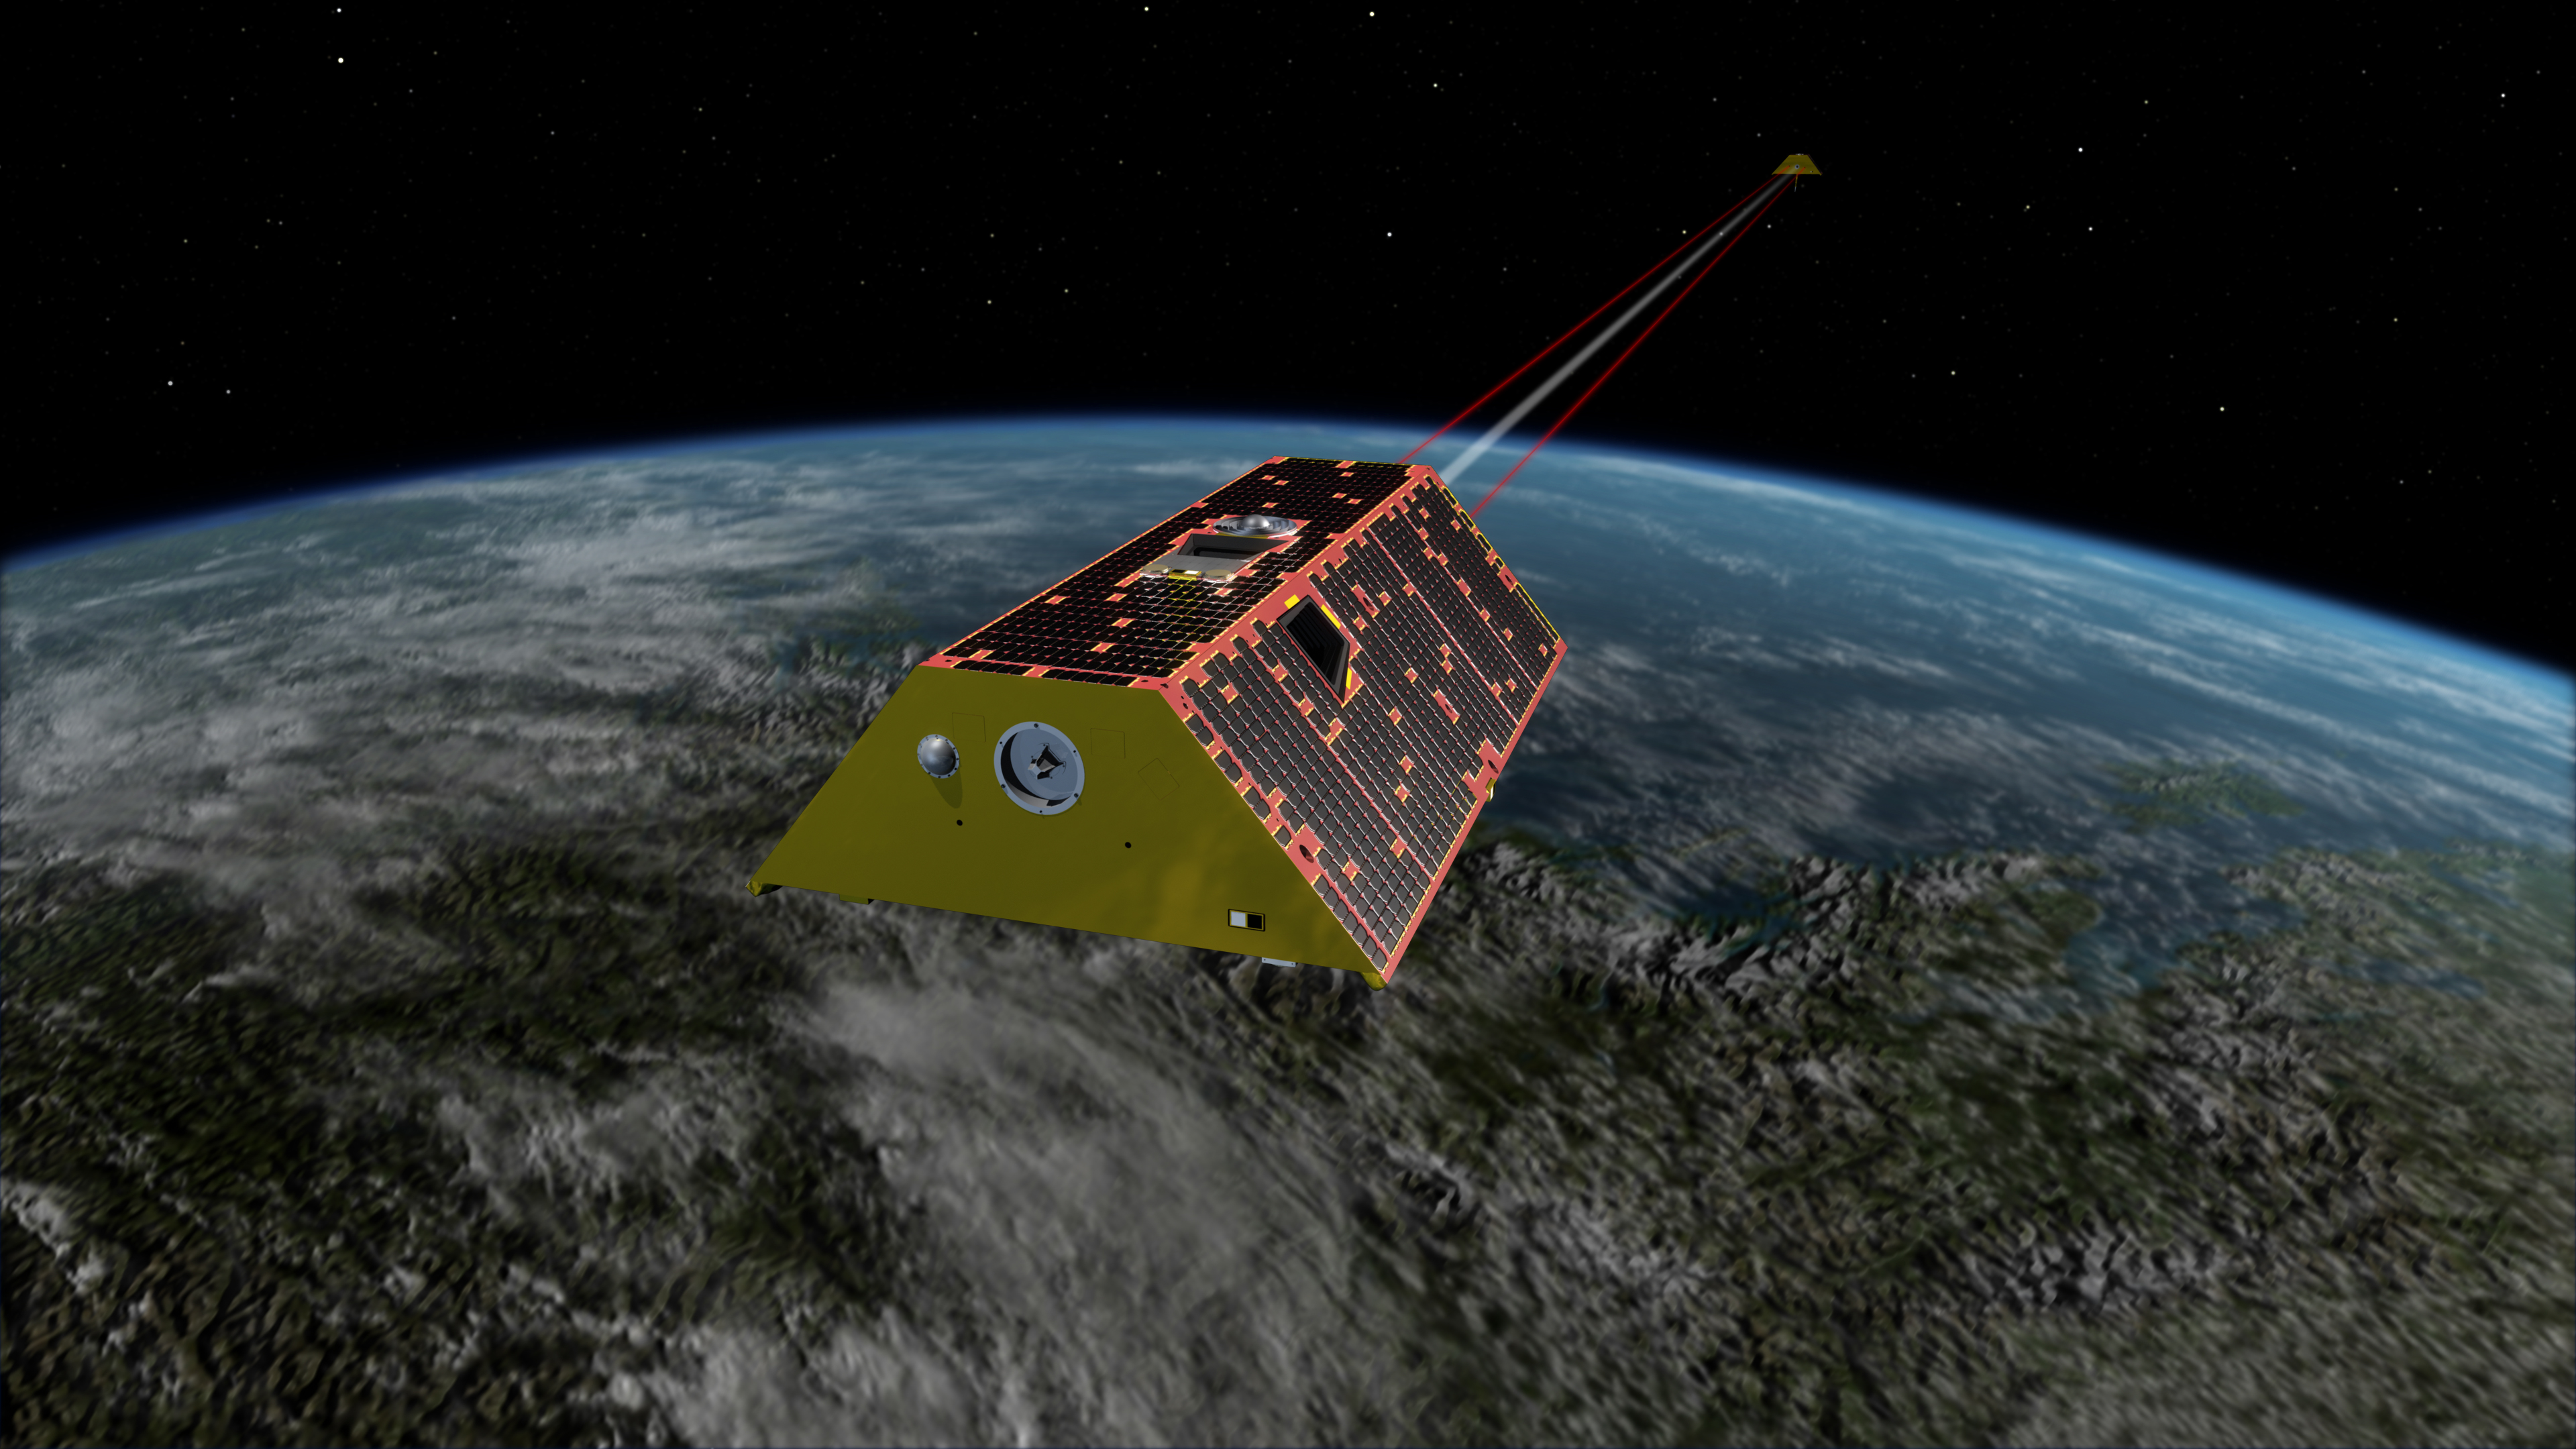

GRACE-FO Spacecraft (Artist’s Rendering)

Artist’s rendering of the twin spacecraft of the Gravity Recovery and Climate Experiment Follow-On (GRACE-FO) mission, scheduled to launch in May, 2018. GRACE-FO will track the evolution of Earth’s water cycle by monitoring changes in the distribution of mass on Earth.

The Gravity Recovery and Climate Experiment Follow-On (GRACE-FO) mission will measure and monitor monthly changes in how mass is redistributed within and among Earth’s atmosphere, oceans, land and ice sheets, as well as within Earth itself. NASA’s Jet Propulsion Laboratory in Pasadena, California, manages the mission for NASA’s Science Mission Directorate in Washington.

Credit: NASA/JPL-Caltech